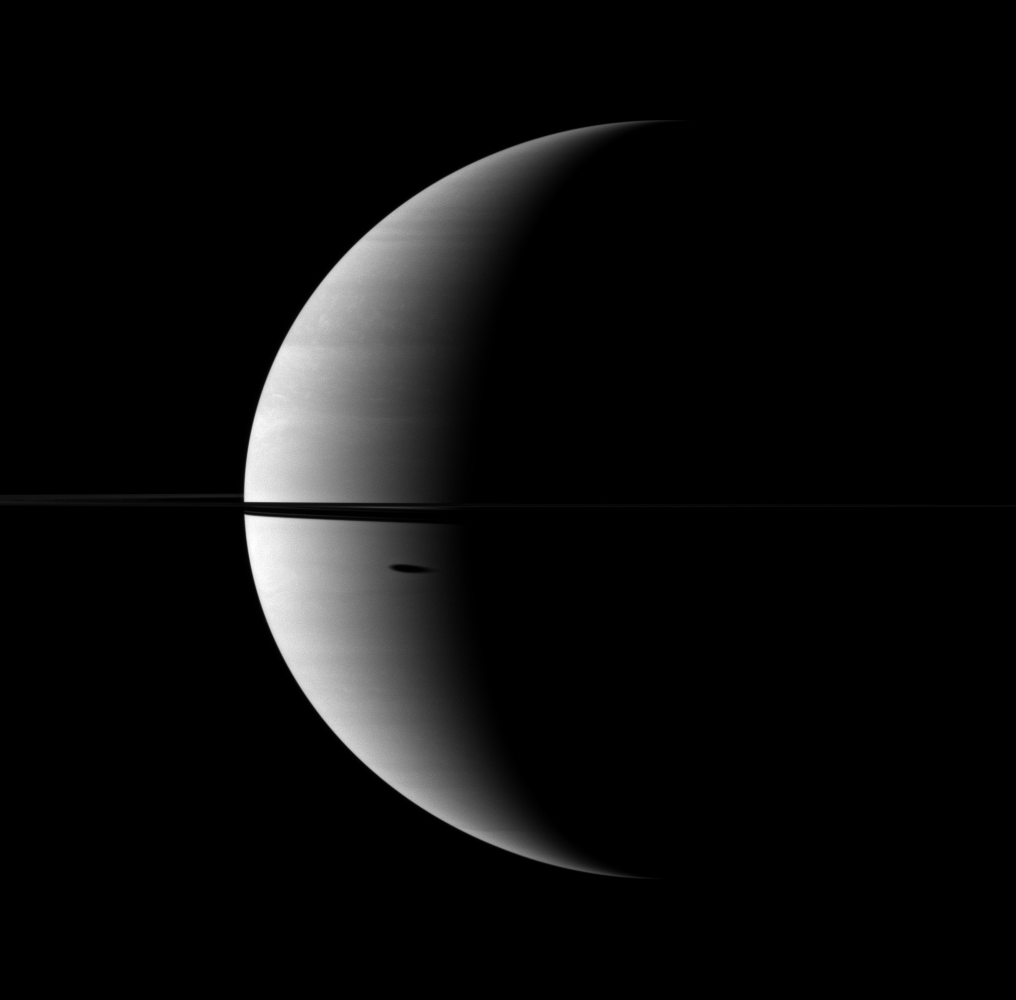

Stretched Shadow

The shadow of Saturn’s moon Dione, cast onto the planet, is elongated in dramatic fashion.

The moon itself does not appear here, but the shadow can be seen south of the ringplane. This view looks toward the northern, sunlit side of the rings from just above the ringplane.

The image was taken with the Cassini spacecraft wide-angle camera on Nov. 14, 2009 using a spectral filter sensitive to wavelengths of near-infrared light centered at 752 nanometers. The view was obtained at a distance of approximately 2.4 million kilometers (1.5 million miles) from Saturn and at a Sun-Saturn-spacecraft, or phase, angle of 118 degrees. Image scale is 140 kilometers (87 miles) per pixel.

The Cassini-Huygens mission is a cooperative project of NASA, the European Space Agency and the Italian Space Agency. The Jet Propulsion Laboratory, a division of the California Institute of Technology in Pasadena, manages the mission for NASA’s Science Mission Directorate, Washington, D.C. The Cassini orbiter and its two onboard cameras were designed, developed and assembled at JPL. The imaging operations center is based at the Space Science Institute in Boulder, Colo.

Credit: NASA/JPL/Space Science Institute